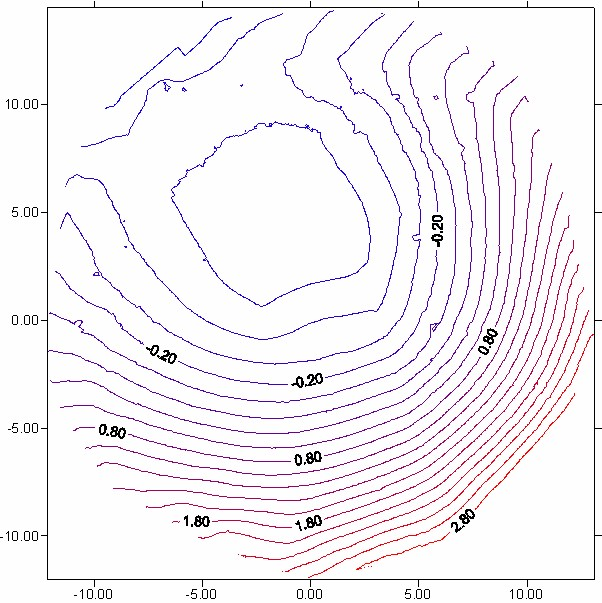

An Intimate Look at a Martian Crater

This 3-D contour map shows the martian crater currently cradling the Mars Exploration Rover Opportunity. It is the first look at the shape of a crater on another planet from the unique vantage point of inside the crater itself. Engineers and scientists will use this data to plot an exit route for Opportunity once it is ready to roll out of the crater; to characterize geological features of the crater; and to help pinpoint the rover’s location on the surface of Mars. The crater is estimated to be 3 meters (9.8 feet) deep and 22 (72.2) meters across. The map consists of data from the rover’s panoramic camera.

Credit: NASA/JPL/Ohio State University